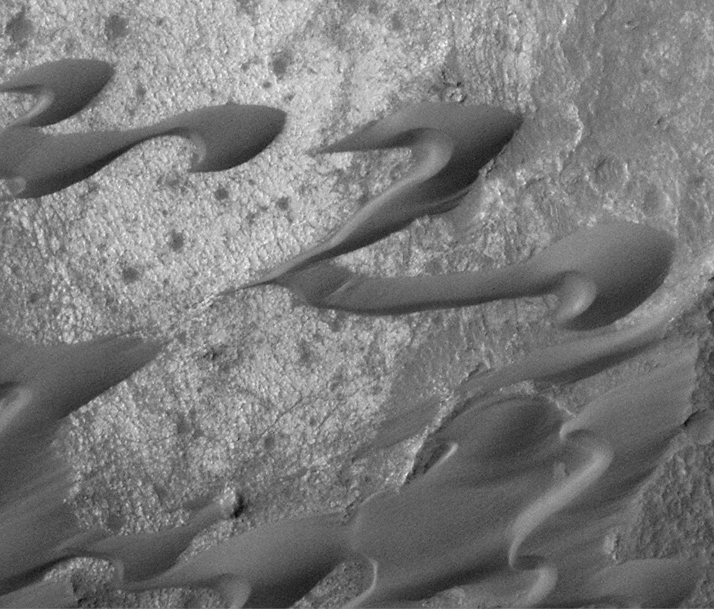

Sand Dunes of Nili Patera, Syrtis Major

This dramatic image shows a field of dark sand dunes in the Nili Patera region of Syrtis Major. The shapes of these dunes indicate that wind has been steadily transporting the dark sand from the right/upper right toward the lower left. This picture was taken on the first day of the MGS Mapping Phase during the second week of March 1999. It shows an area 2.1 kilometers (1.3 miles) wide at the full commanded resolution of 3 meters per pixel. Illumination is from the upper left.

Malin Space Science Systems and the California Institute of Technology built the MOC using spare hardware from the Mars Observer mission. MSSS operates the camera from its facilities in San Diego, CA. The Jet Propulsion Laboratory’s Mars Surveyor Operations Project operates the Mars Global Surveyor spacecraft with its industrial partner, Lockheed Martin Astronautics, from facilities in Pasadena, CA and Denver, CO.

Credit: NASA/JPL/MSSS